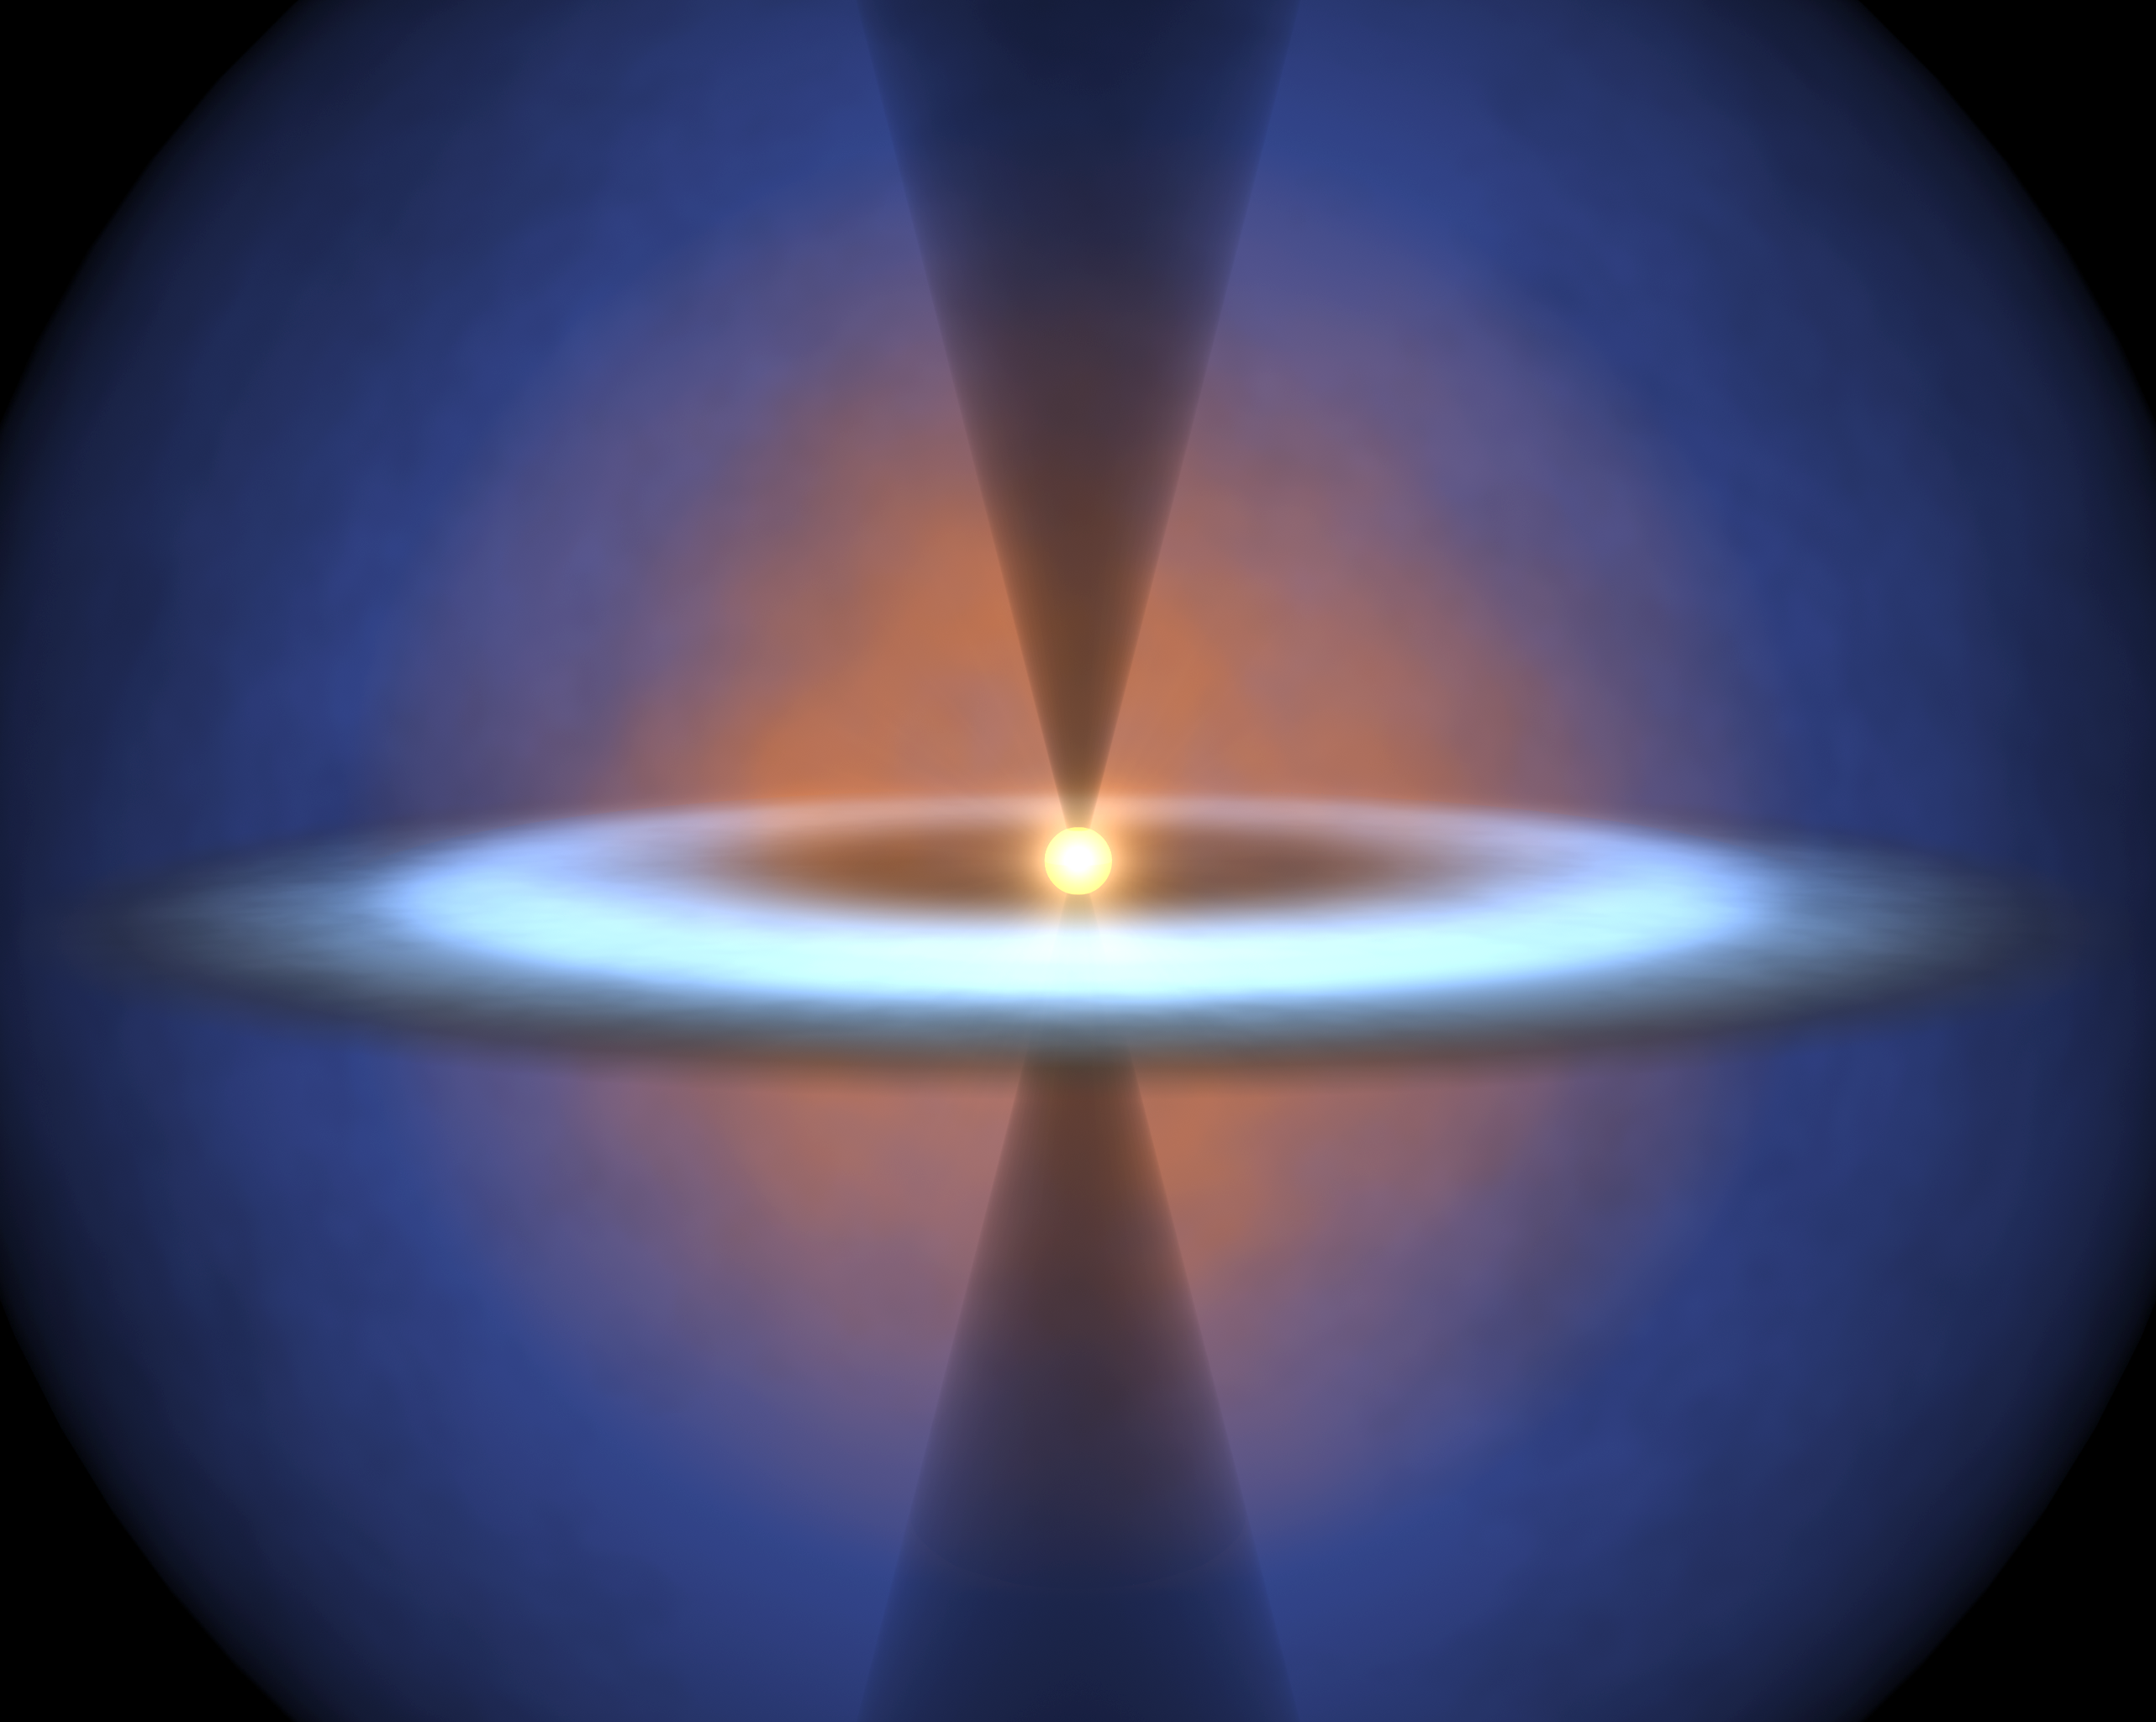

Steamy Solar System

This diagram illustrates the earliest journeys of water in a young, forming star system. Stars are born out of icy cocoons of gas and dust. As the cocoon collapses under its own weight in an inside-out fashion, a stellar embryo forms at the center surrounded by a dense, dusty disk. The stellar embryo "feeds" from the disk for a few million years, while material in the disk begins to clump together to form planets.

NASA's Spitzer Space Telescope was able to probe a crucial phase of this stellar evolution -- a time when the cocoon is vigorously falling onto the pre-planetary disk. The infrared telescope detected water vapor as it smacks down on a disk circling a forming star called NGC 1333-IRAS 4B. This vapor started out as ice in the outer envelope, but vaporized upon its arrival at the disk. There is enough water vapor in the disk to fill the Earth's oceans five times over.

By analyzing the water in the system, astronomers were also able learn about other characteristics of the disk, such as its size, density and temperature.

How did Spitzer see the water vapor deep in the NGC 1333-IRAS 4B system? This is most likely because the system is oriented in just the right way, such that its thicker disk is seen face-on from our Earthly perspective. In this "face-on" orientation, Spitzer can peer through a window carved by an outflow of material from the embryonic star. This system in this drawing is shown in the opposite "edge-on" configuration.

Credit: NASA/JPL-Caltech/T. Pyle (SSC)